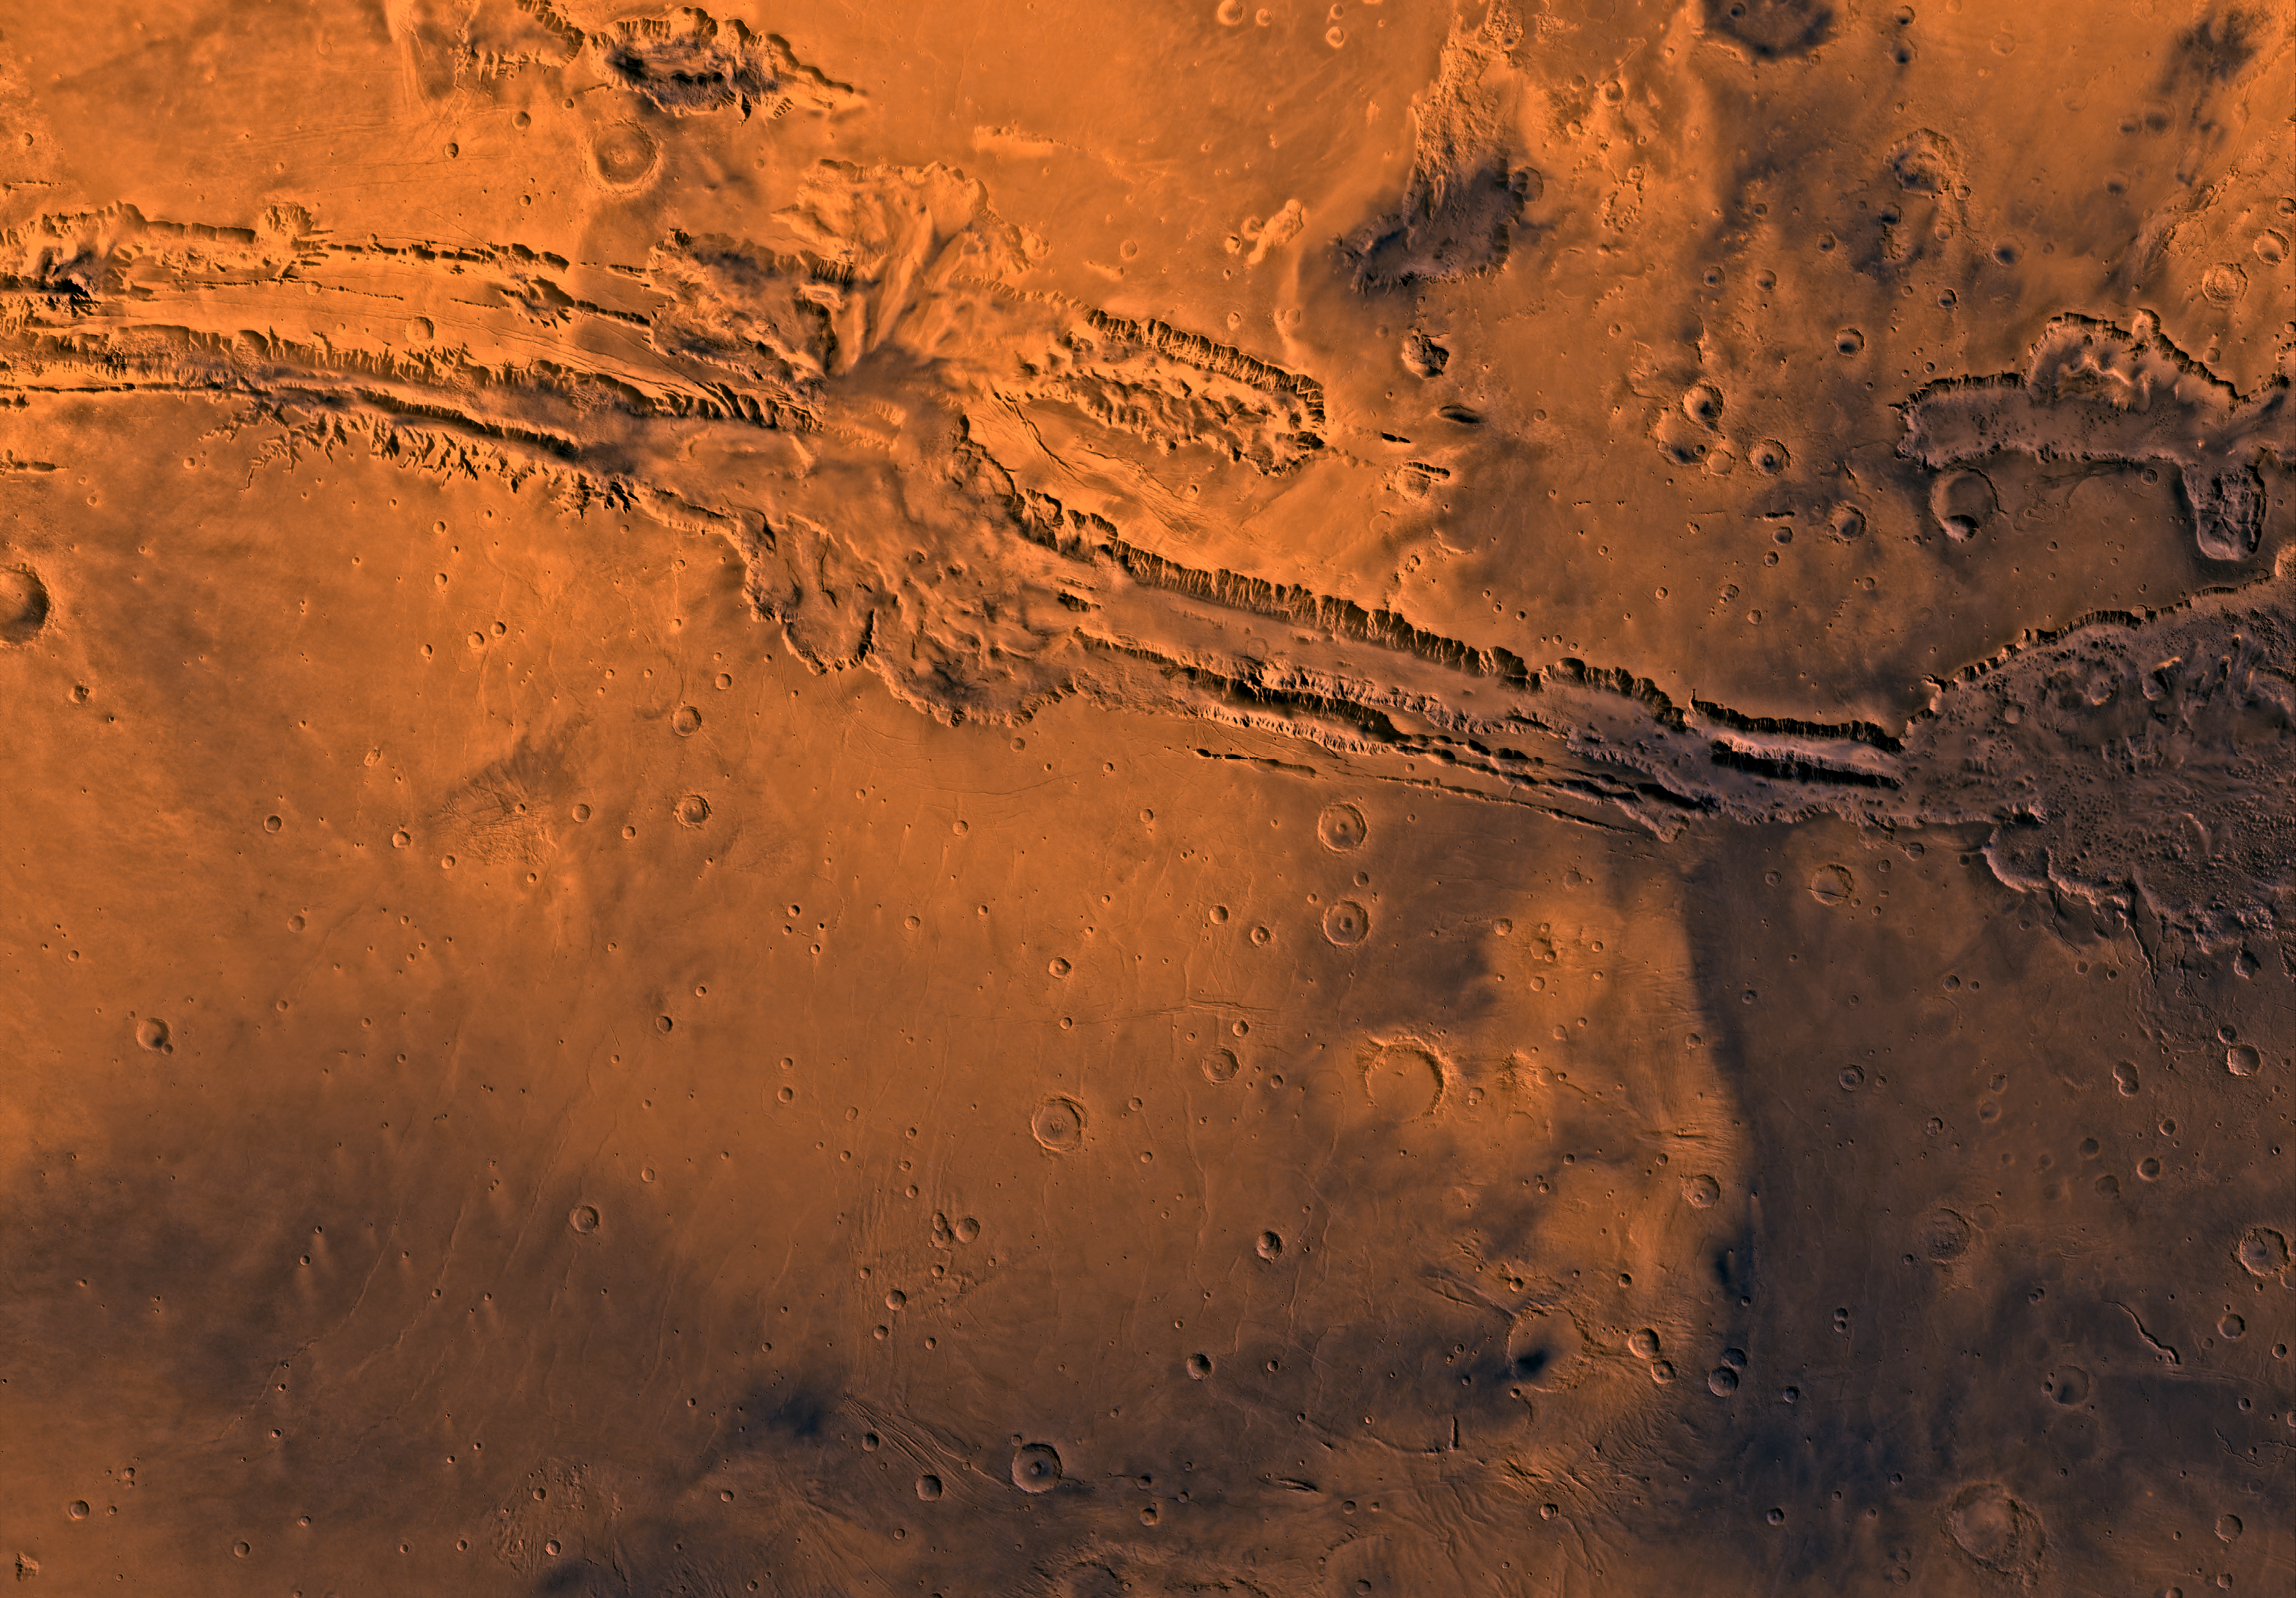

MC-18 Coprates Region

Mars digital-image mosaic merged with color of the MC-18 quadrangle, Coprates region of Mars. Moderately cratered and faulted highland ridged plains in the northern and southern parts are cut by the prominent Valles Marineris chasma system, which reaches depths of 10 km and extends in an east-southeast direction for about 2,500 km across the quadrangle. The long, central canyons appear to be large, fault-bounded rifts, whereas some of the isolated, northern canyons are the sources of large outflow channels. Latitude range -30 to 0 degrees, longitude range 45 to 90 degrees.

Credit: NASA/JPL/USGS